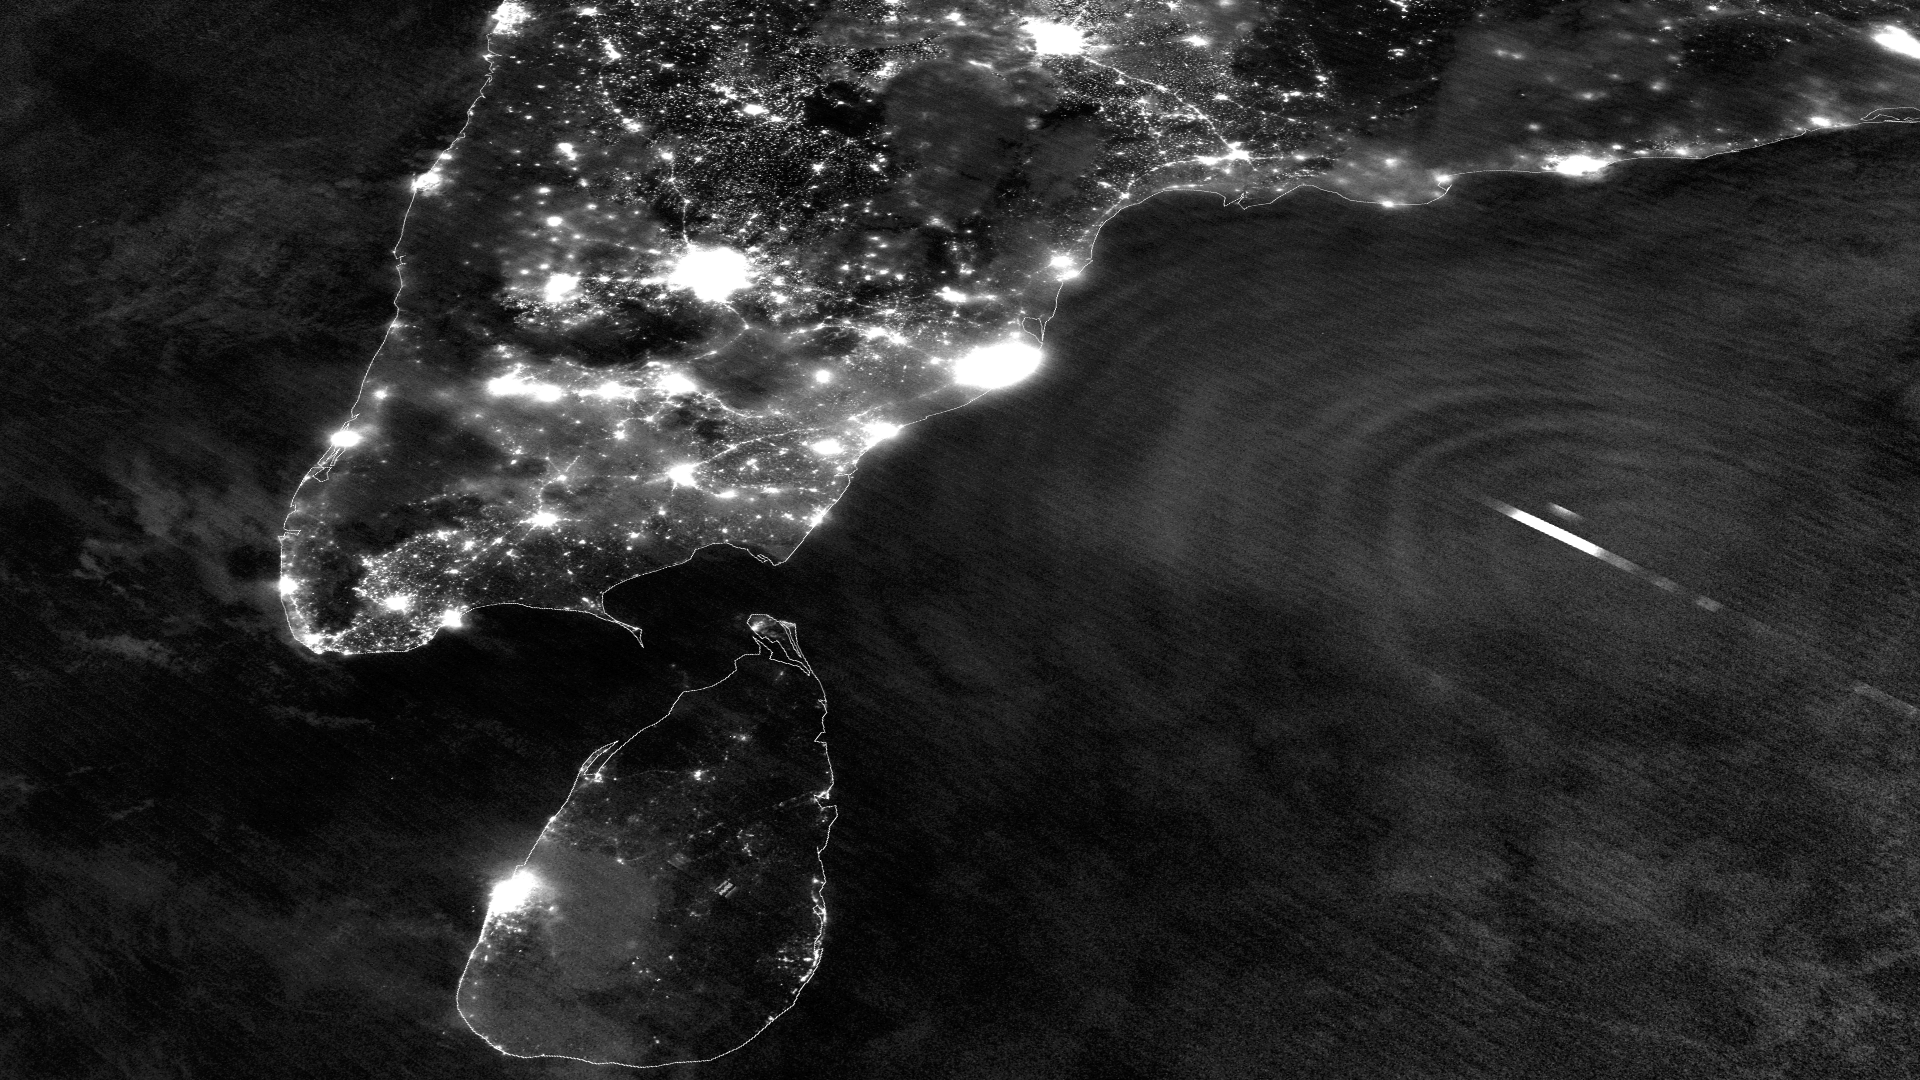

Lightning Flashes and Gravity Waves in Tropical Cyclone Mahasen

Tropical Cyclone Mahasen is moving north through the Indian Ocean along a track that places landfall along the Bangladesh coast on May 16th around 1200Z. On May 13, 2013 the Suomi NPP satellite caught an interesting glimpse of the storm as it moved off the eastern coast of India. The VIIRS Day-Night Band was able to resolve lightning flashes towards the center of the storm, along with mesopheric gravity waves emanating outwards like ripples in a pond. These gravity waves are of particular interest to air traffic controllers so assist in identifying areas of turbulence. Since the moon was in a new phase, the lights and other surface features of India and Sri Lanka are clearly visible, though the clouds of TC Mahasen are not - a tradeoff that occurs as the amount of moonlight cycles throughout the month.

Credit: NASA/NOAA